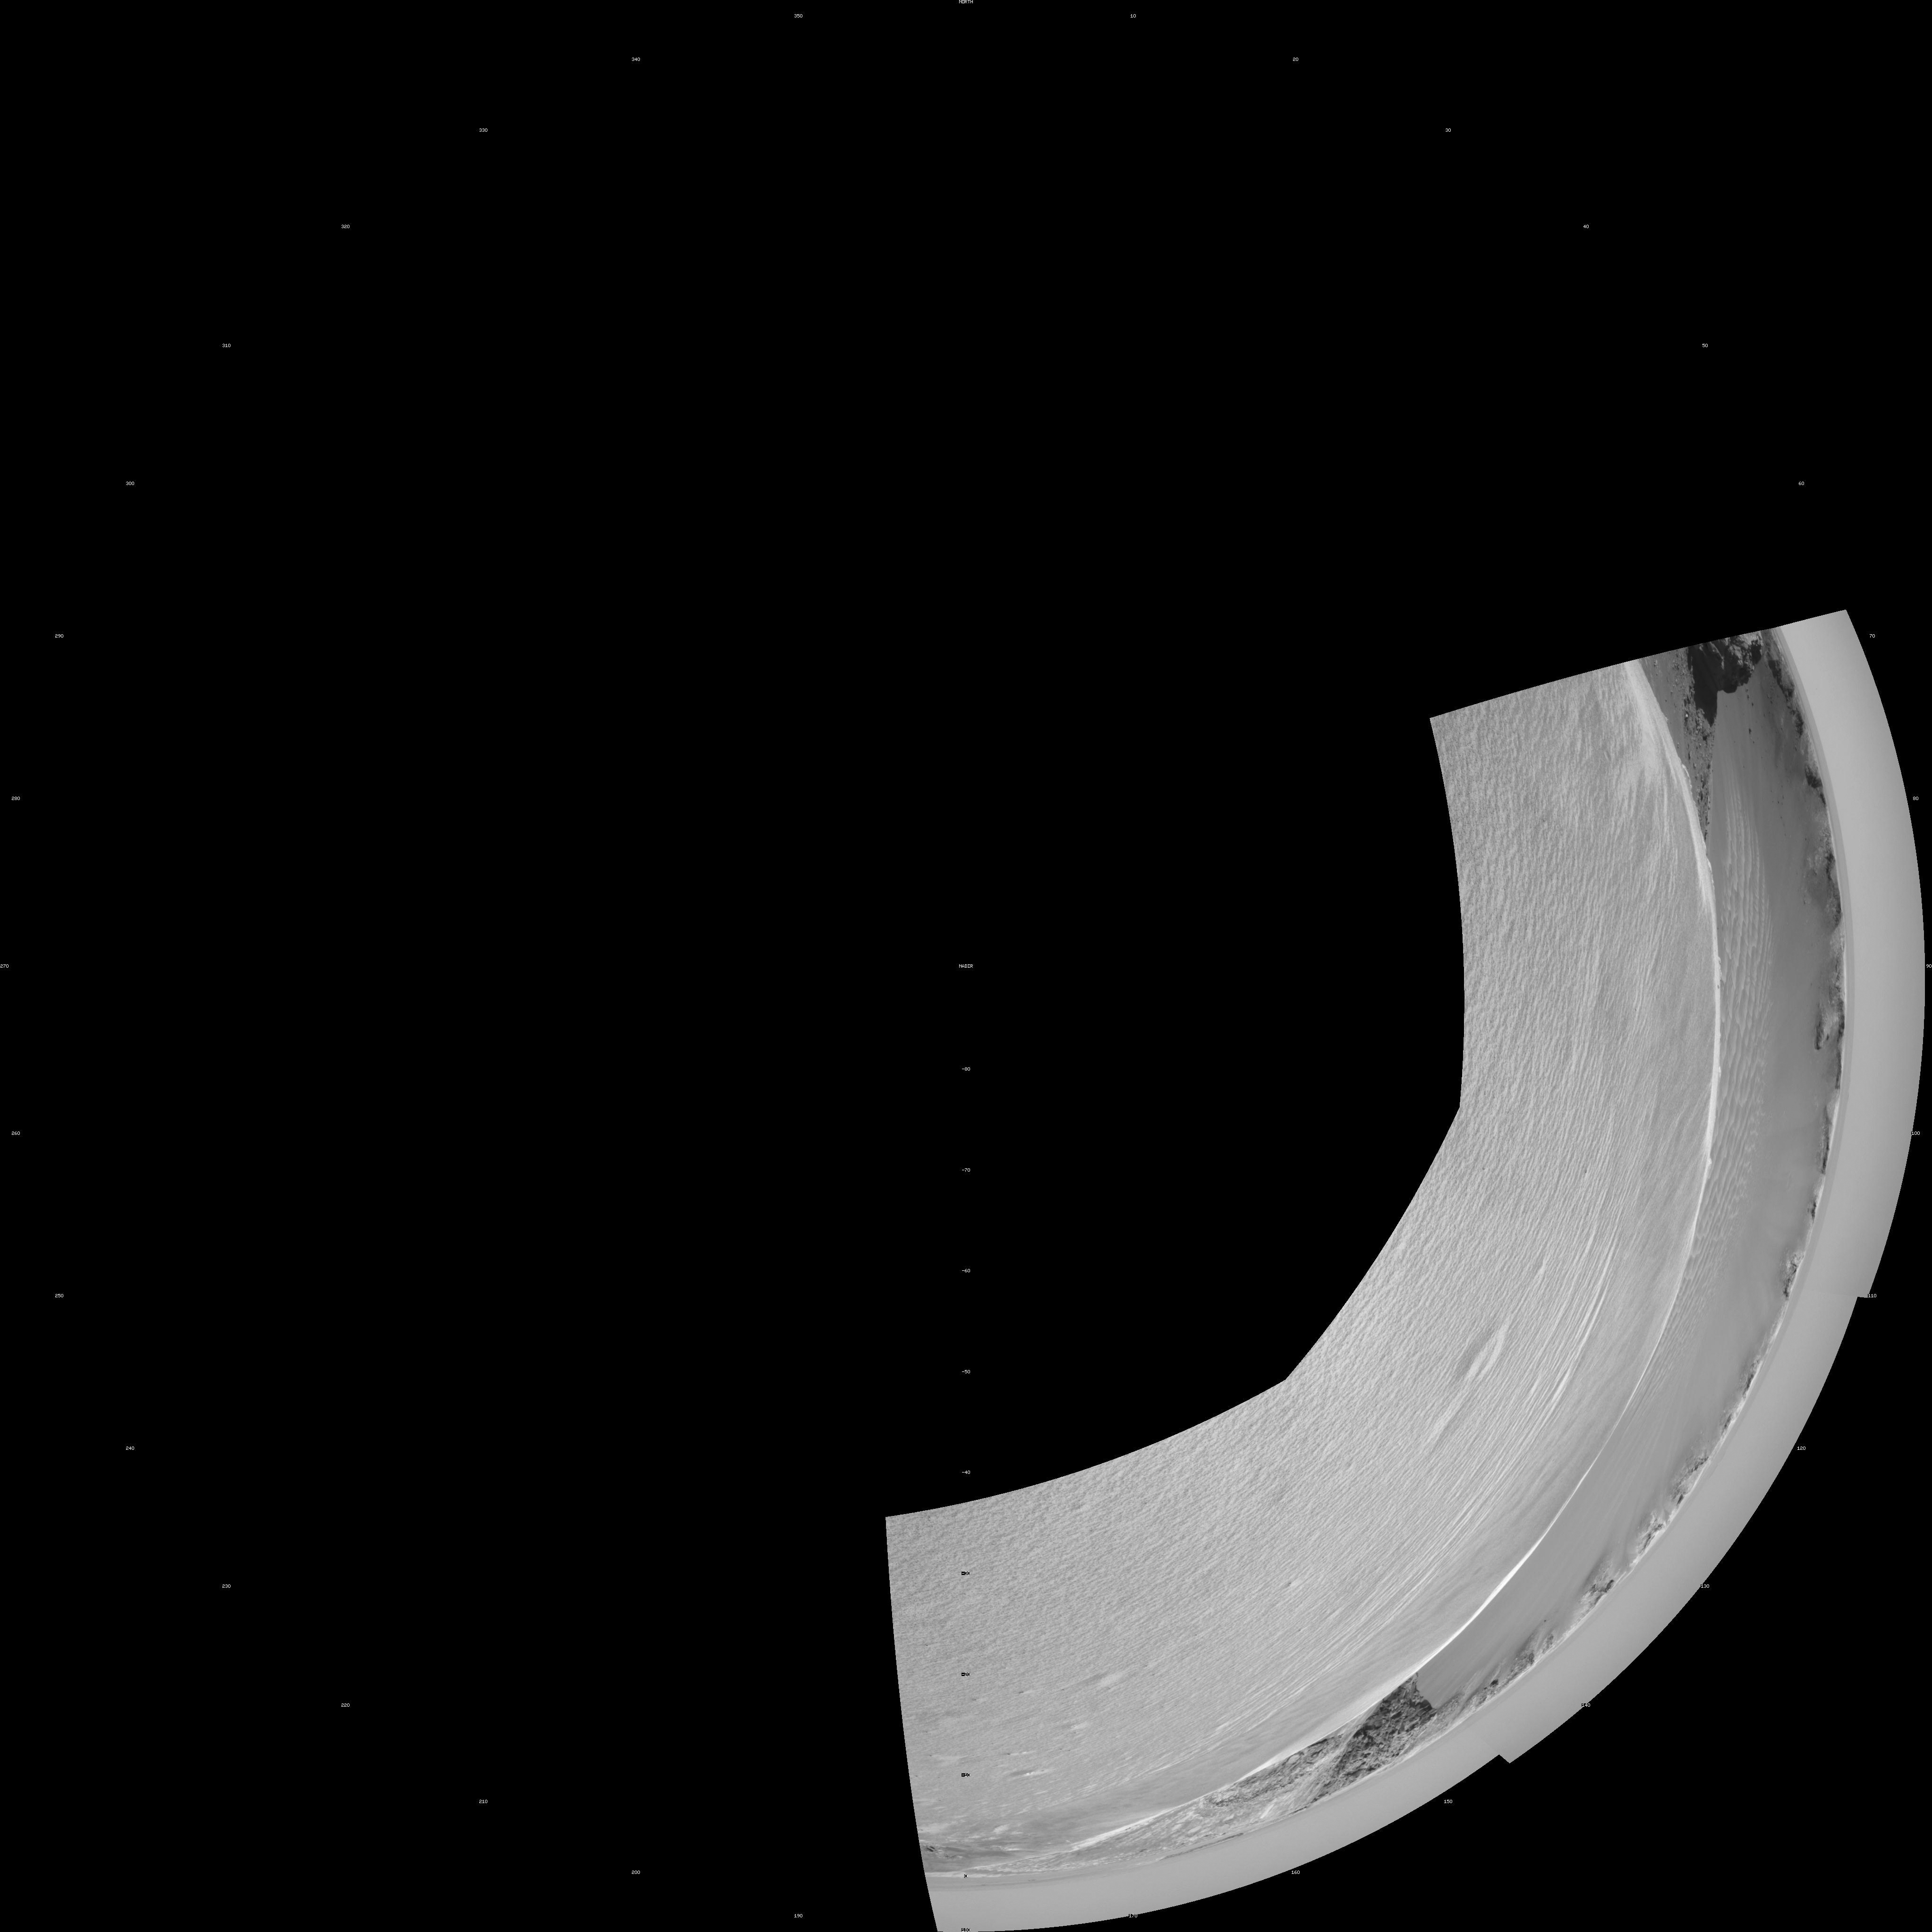

On the Rim of ‘Victoria Crater’ (Polar Projection)

NASA’s Mars rover Opportunity reached the rim of “Victoria Crater” in Mars’ Meridiani Planum region with a 26-meter (85-foot) drive during the rover’s 951st Martian day, or sol (Sept. 26, 2006). After the drive, the rover’s navigation camera took the three exposures combined into this view of the crater’s interior. This crater has been the mission’s long-term destination for the past 21 Earth months.

A half mile in the distance one can see about 20 percent of the far side of the crater framed by the rocky cliffs in the foreground to the left and right of the image. The rim of the crater is composed of alternating promontories, rocky points towering approximately 70 meters (230 feet) above the crater floor, and recessed alcoves. The bottom of the crater is covered by sand that has been shaped into ripples by the Martian wind.

The position at the end of the sol 951 drive is about six meters from the lip of an alcove called “Duck Bay.” The rover team planned a drive for sol 952 that would move a few more meters forward, plus more imaging of the near and far walls of the crater.

Victoria Crater is about five times wider than “Endurance Crater,” which Opportunity spent six months examining in 2004, and about 40 times wider than “Eagle Crater,” where Opportunity first landed.

This view is presented as a polar projection with geometric seam correction.

Credit: NASA/JPL-Caltech